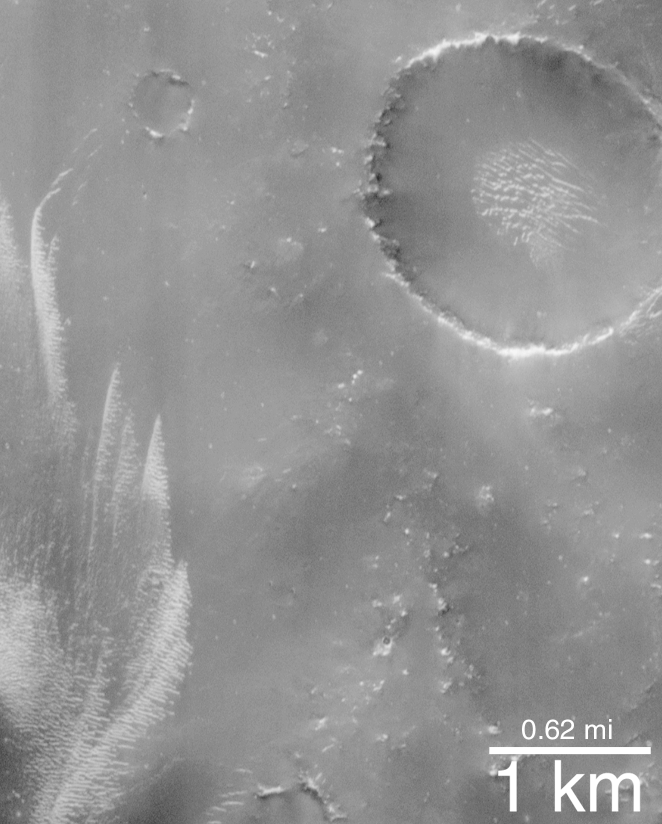

The Dark Surfaces of Mars: Mantles and Sand Sheets

When seen through a telescope from Earth, Mars reveals a pattern of bright and dark regions. Early astronomers speculated that the dark regions were seas. Later astronomers suggested that the dark regions were vast tracts of vegetation. As recently as the early 1960s, it still seemed possible to a few astronomers that the dark regions had some kind of plant life because they seemed to darken each summer as if plants were growing in response to sunlight.

Since the Mariner missions to Mars (1965-1972), purely geological explanations have been proposed to explain the dark regions and the changes we see in them. In particular, dust storms have been observed on Mars. Thus wind and dust storms are the suspected culprits that created the 19th Century illusion that something was growing and changing with each martian season. Just as there are “hurricane seasons” and “monsoon seasons” on Earth, there may be “dust storm seasons” on Mars.

The dark regions of Mars are now being seen in greater detail than ever before by the Mars Global Surveyor (MGS) Mars Orbiter Camera (MOC). As expected, none of these areas are covered by vegetation! But what has been a surprise is the great variety of dark surfaces seen. Before MGS, most had been thinking that these areas are sandy because all of the large martian sand dunes are dark, too. But in many cases, dark dunes and sand are not found in the MOC images — such areas instead are thickly blanketed by a cracked, crusty covering of what may be fine silt instead of sand. Other areas — in particular the floor of Ganges Chasma in the Valles Marineris region — show thick accumulations of windblown sand.

The first two pictures presented here (A and B, above) show dark, blanketed or mantled surfaces in the Sinus Sabaeus region (310°-350° W longitude and 5°-12°S latitude) of Mars. This dark material in some places has bright dunes on top of it (top, left picture), and in other places appears to have narrow cracks running through it (top, right picture). If the dark material consisted of sand, it would show drifts and tails formed around and behind obstacles as are seen in the thick sand sheets of Ganges Chasma (C and D, above). Because wind transports sand close to the ground, it interacts with obstacles such as the bright mounds in Figure C (above) to make drifts and tails.

The top left picture is MOC image AB1-11105 located in Sinus Sabaeus near 7.0°S, 343.4°W. The top right picture is also in Sinus Sabaeus and is MOC image M00-01078 near 10.0°S, 329.1°W. The bottom left pair of images show a thick sheet of dark sand in Ganges Chasma. The bottom right picture is a stereo anaglyph (use 3-d red/blue glasses) MOC wide angle view showing the locations of the two Ganges Chasma images. Ganges Chasma is around 7°S, 50°W. All pictures are illuminated from the left. The AB1 images were taken in January 1998, the M00 images are from April 1999.

Credit: NASA/JPL/MSSS